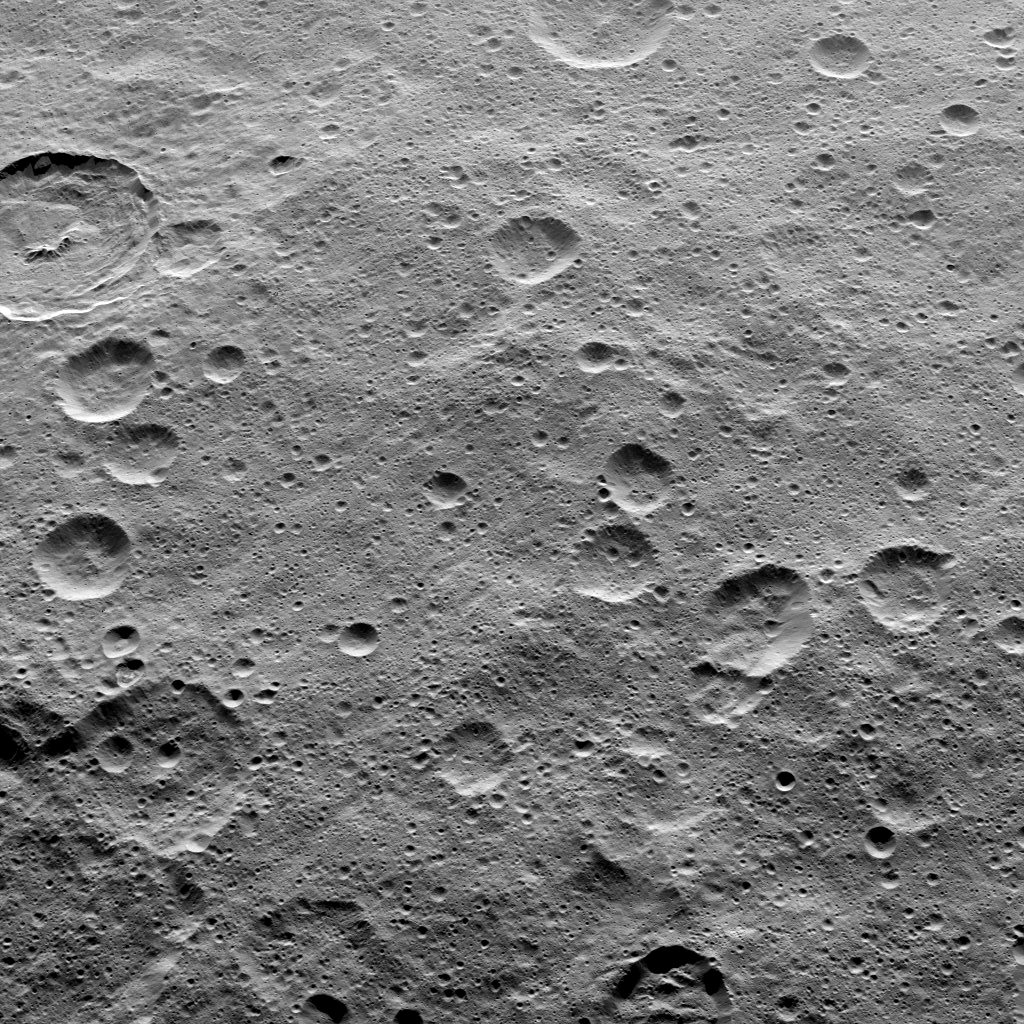

Dawn HAMO Image 88

This view of Ceres from NASA’s Dawn spacecraft shows Tupo Crater (22 miles, 36 kilometers wide), at upper left, with its sharp rim and prominent central peak.

The image was taken from a spacecraft altitude of 915 miles (1,470 kilometers) during Dawn’s High Altitude Mapping Orbit (HAMO) phase on Oct. 21, 2015. Image resolution is 450 feet (140 meters) per pixel. The view is centered at approximately 41 degrees south latitude, 96 degrees east longitude.

Dawn’s mission is managed by JPL for NASA’s Science Mission Directorate in Washington. Dawn is a project of the directorate’s Discovery Program, managed by NASA’s Marshall Space Flight Center in Huntsville, Alabama. UCLA is responsible for overall Dawn mission science. Orbital ATK, Inc., in Dulles, Virginia, designed and built the spacecraft. The German Aerospace Center, the Max Planck Institute for Solar System Research, the Italian Space Agency and the Italian National Astrophysical Institute are international partners on the mission team.

Credit: NASA/JPL-Caltech/UCLA/MPS/DLR/IDA